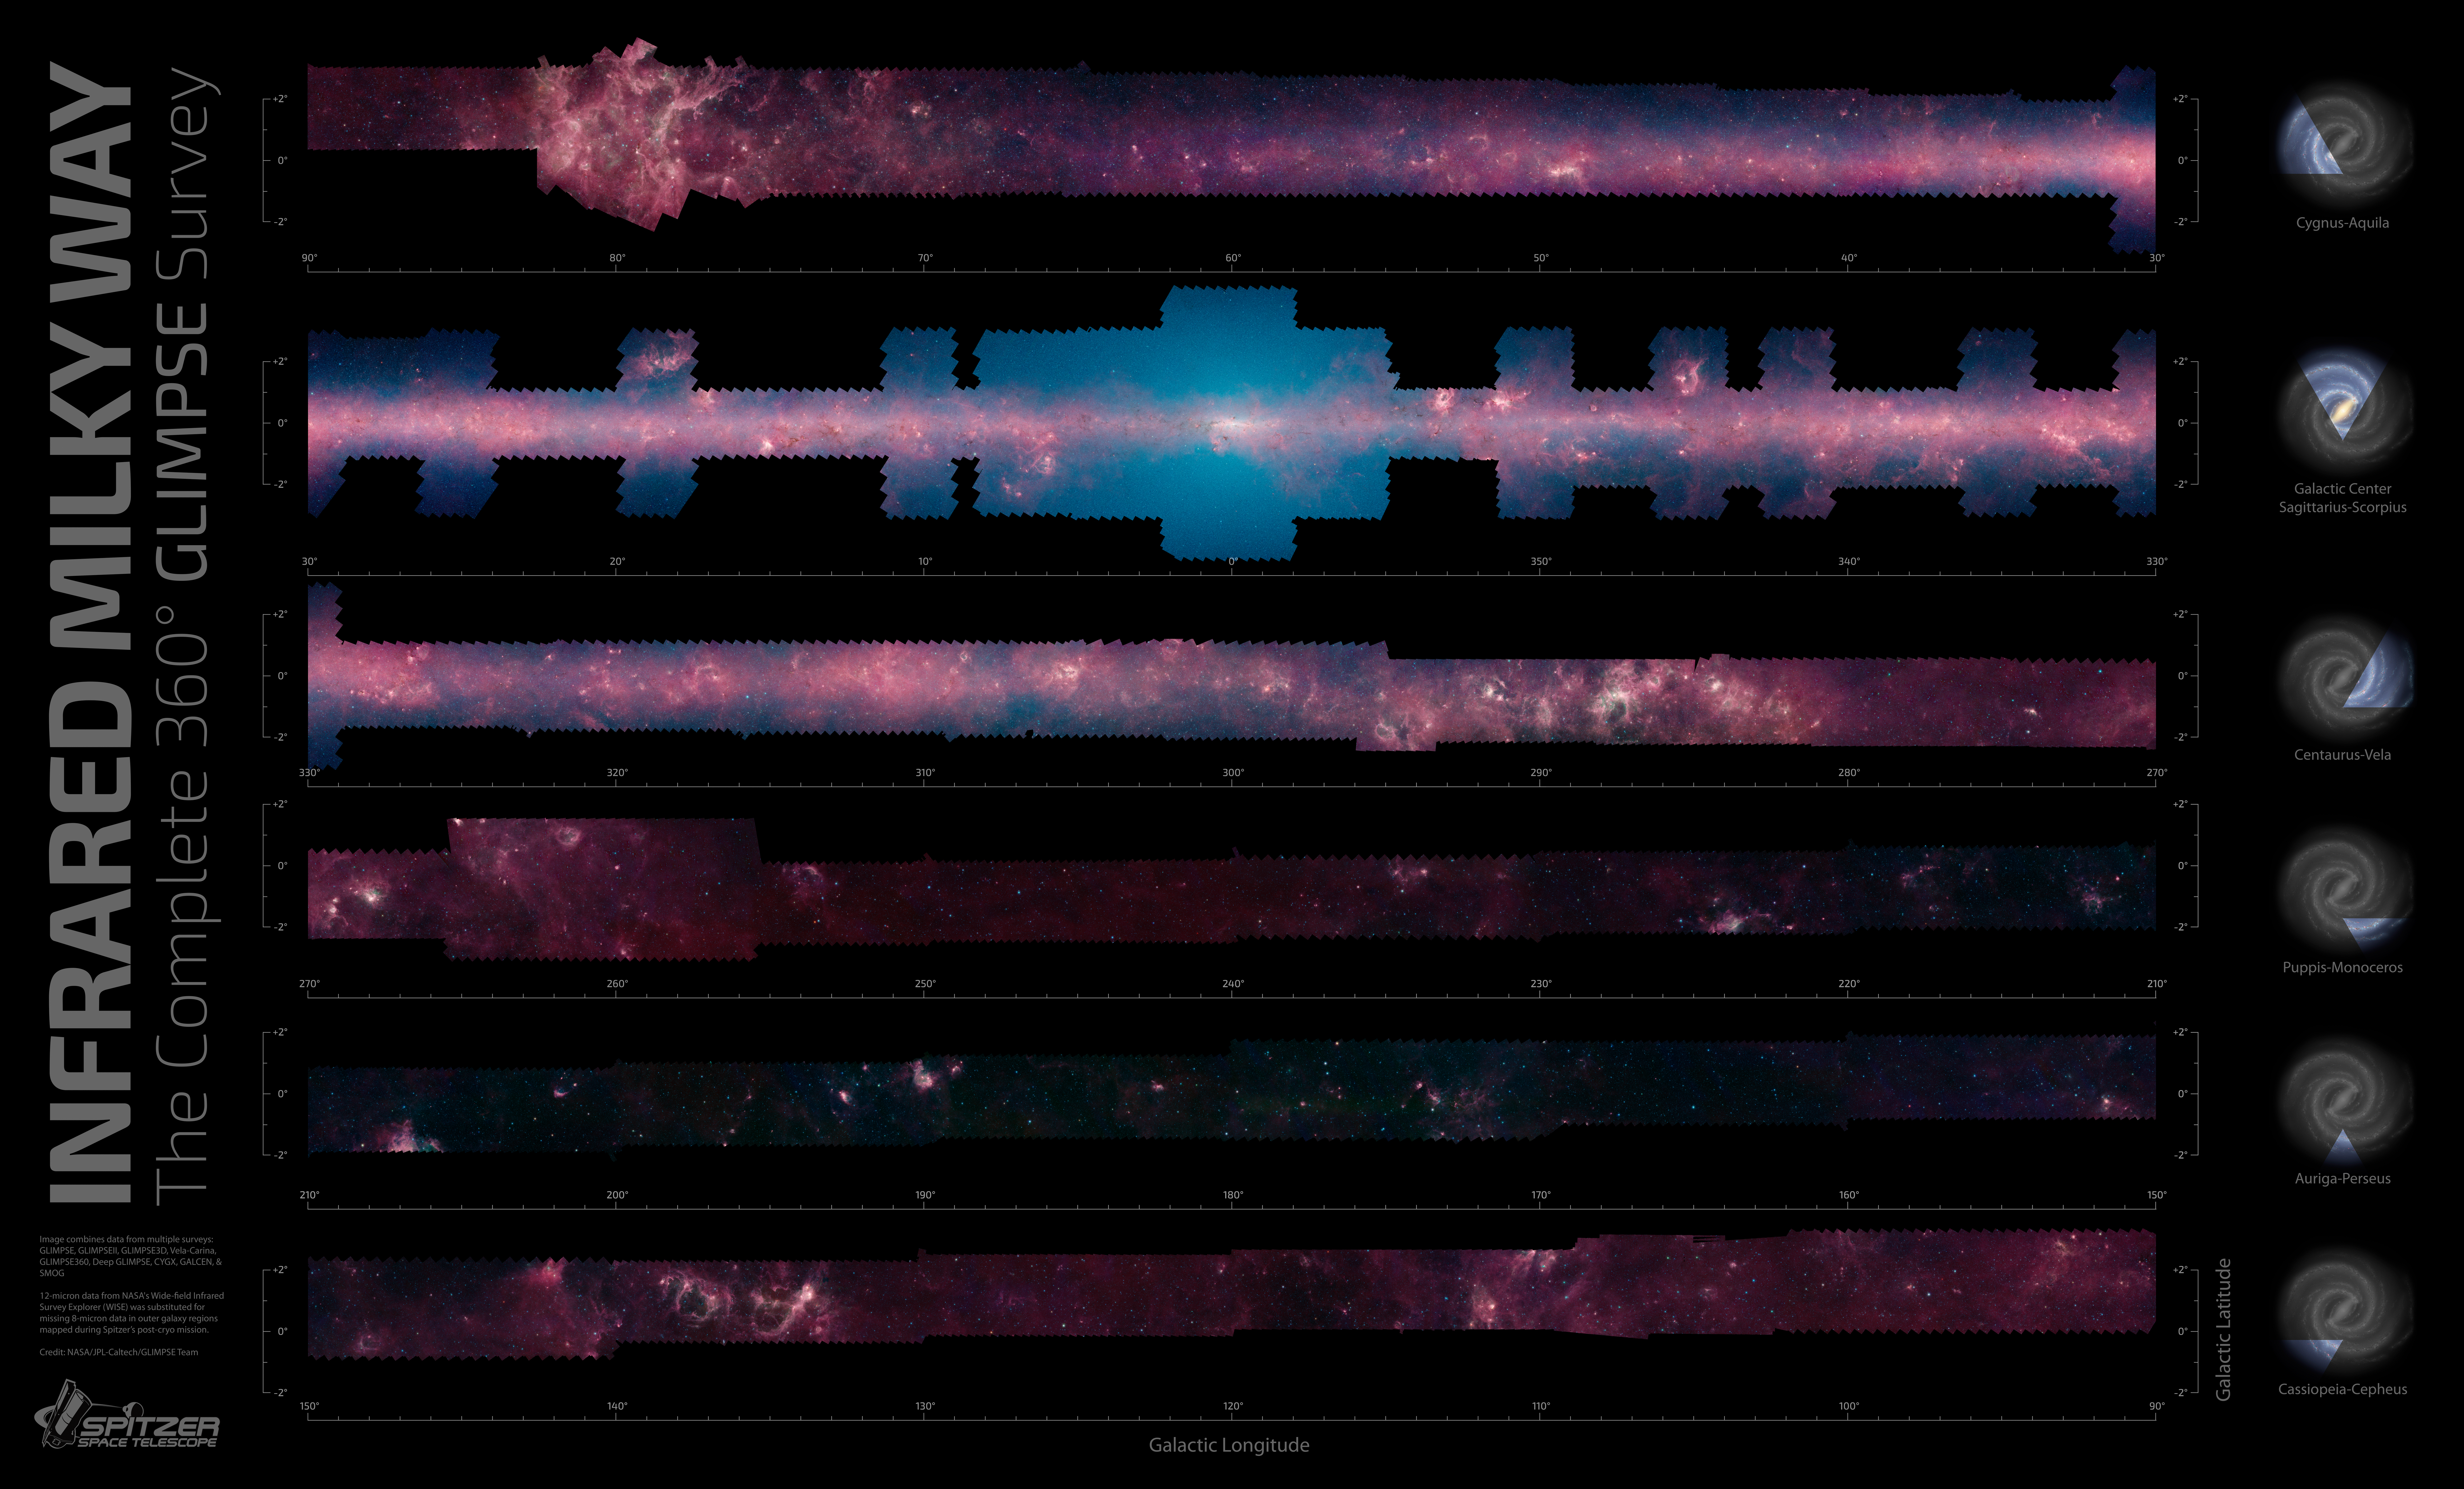

GLIMPSE the Galaxy All the Way Around

Figure 1

When you look up at the Milky Way on a clear, dark night, you’ll see a band of bright stars arching overhead. This is the plane of our flat spiral galaxy, within which our solar system lies.

A new, zoomable panorama from NASA’s Spitzer Space Telescope shows us our galaxy’s plane all the way around us in infrared light. The 360-degree mosaic comes primarily from the GLIMPSE360 project, which stands for Galactic Legacy Infrared Mid-Plane Survey Extraordinaire. It consists of more than 2 million snapshots taken in infrared light over 10 years, beginning in 2003 when Spitzer launched.

The Milky Way diagrams to the right of the panels show what slice of the galaxy is being seen. The center of the galaxy was the most widely covered and is shown in the second row. The outer regions of our galaxy, away from its bustling center, are in the last three rows.

This infrared view reveals much more of the galaxy than can be seen in visible-light views. Whereas visible light is blocked by dust, infrared light from stars and other objects can travel through dust to reach Spitzer’s detectors. For instance, when looking up at our night skies, we see stars that are an average of 1,000 light-years away; the rest are hidden. In Spitzer’s mosaic, light from stars throughout the galaxy — which stretches 100,000 light-years across — shines through. This picture covers only about three percent of the sky, but includes more than half of the galaxy’s stars and the majority of its star formation activity.

The red color shows dusty areas of star formation. Throughout the galaxy, tendrils, bubbles and sculpted dust structures are apparent. These are the results of massive stars blasting out winds and radiation. Stellar clusters deeply embedded in gas and dust, green jets and other features related to the formation of young stars can also be seen for the first time. Looking toward the galactic center, the blue haze is made up of starlight — the region is too far away for us to pick out individual stars, but they contribute to the glow. Dark filaments that show up in stark contrast to the bright background are areas of thick, cold dust that not even infrared light can penetrate. If you look closely, it’s even possible to spot distant galaxies that lie far beyond the Milky Way.

Scientists are using these images to get to know our galaxy better. They’ve come up with better maps of its central bar of stars and spiral structure, discovered new remote sites of star formation and even come across new mysteries; for example, the dust grains indicate a higher abundance of carbon in the galaxy than expected. The GLIMPSE360 map will guide astronomers for generations, helping them to further chart the unexplored territories of our own Milky Way.

The image combines data from multiple surveys in addition to GLIMPSE360: GLIMPSE, GLIMPSEII, GLIMPSE3D, Vela-Carina, Deep GLIMPSE, CYGX, GALCEN and SMOG. Twelve-micron data from NASA’s Wide-field Infrared Survey Explorer (WISE) was substituted for missing 8-micron data in outer galaxy regions mapped during Spitzer’s post-cryogen mission.

Zoomable, full-resolution and poster versions of the image are online at http://www.spitzer.caltech.edu/glimpse360.

NASA’s Jet Propulsion Laboratory, Pasadena, Calif., manages the Spitzer Space Telescope mission for NASA’s Science Mission Directorate, Washington. Science operations are conducted at the Spitzer Science Center at the California Institute of Technology in Pasadena. Spacecraft operations are based at Lockheed Martin Space Systems Company, Littleton, Colorado. Data are archived at the Infrared Science Archive housed at the Infrared Processing and Analysis Center at Caltech. Caltech manages JPL for NASA.

Credit: NASA/JPL-Caltech/University of Wisconsin